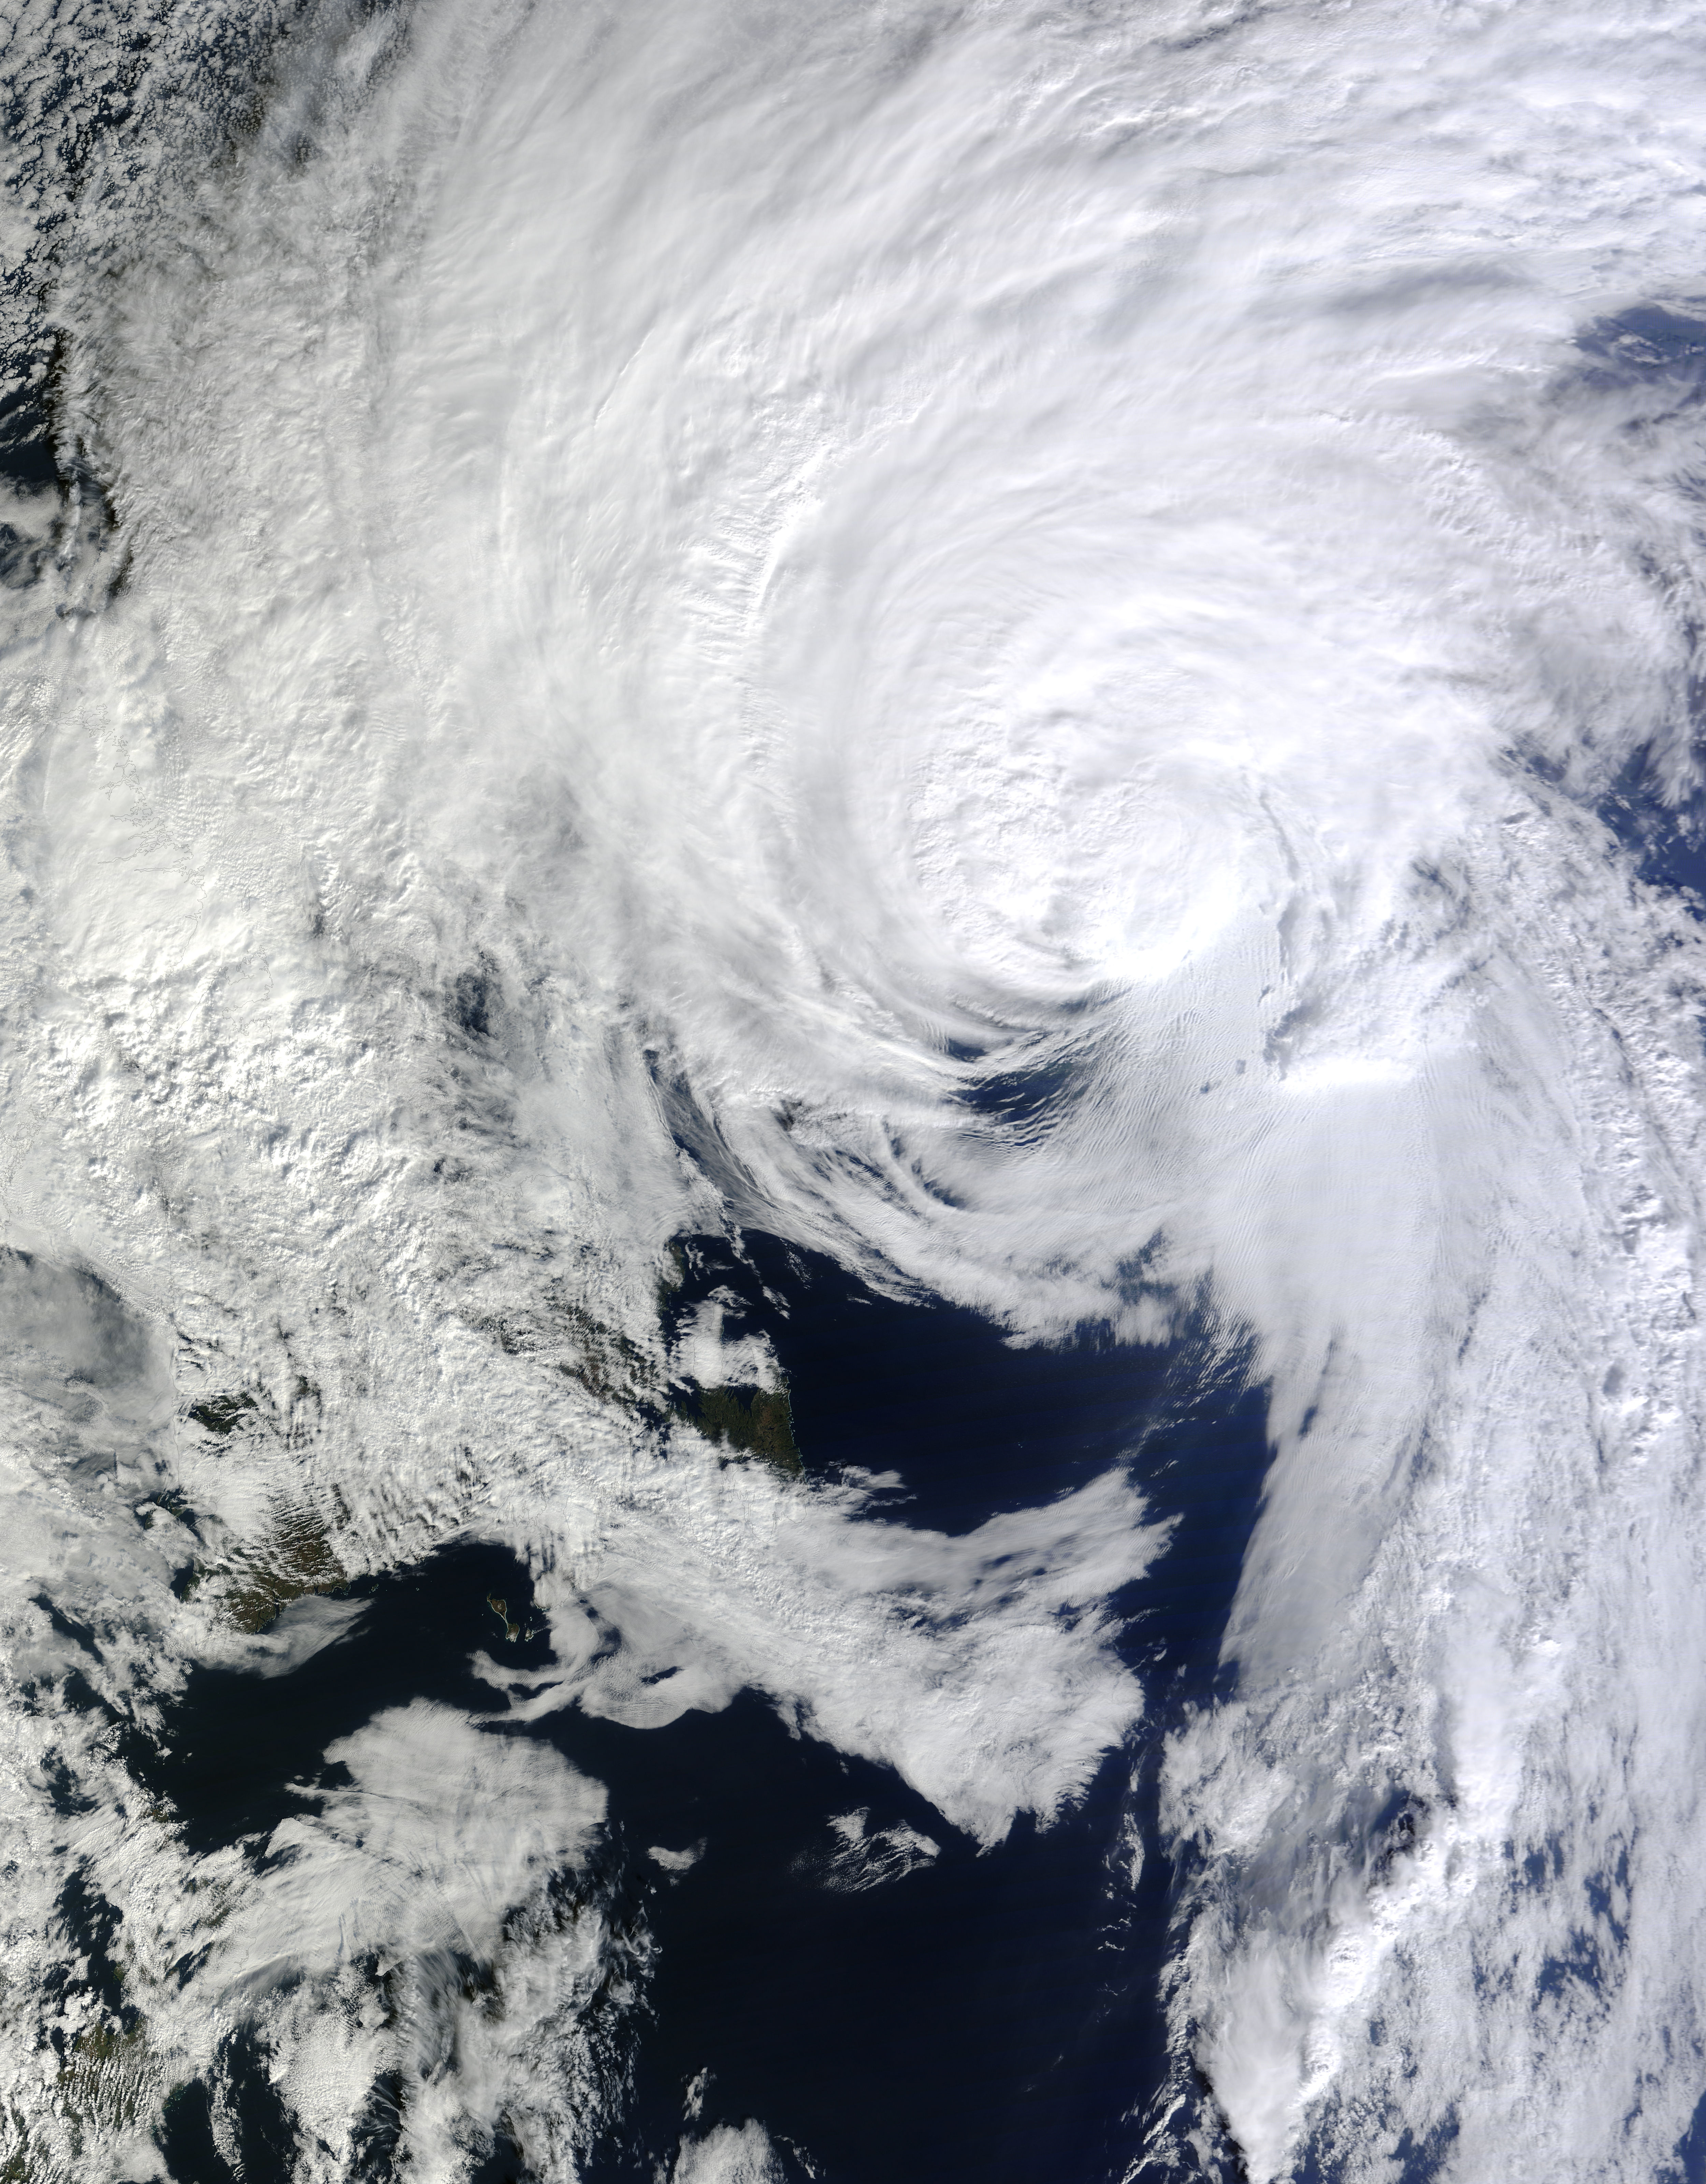

Hurricane Gonzalo 10/19

On Oct. 19 at 1500 UTC (11 a.m. EDT), the MODIS instrument aboard NASA's Terra satellite captured this visible image of Hurricane Gonzalo east of Newfoundland, Canada. ..

Credit: NASA Goddard MODIS Rapid Response Team ..NASA image use policy